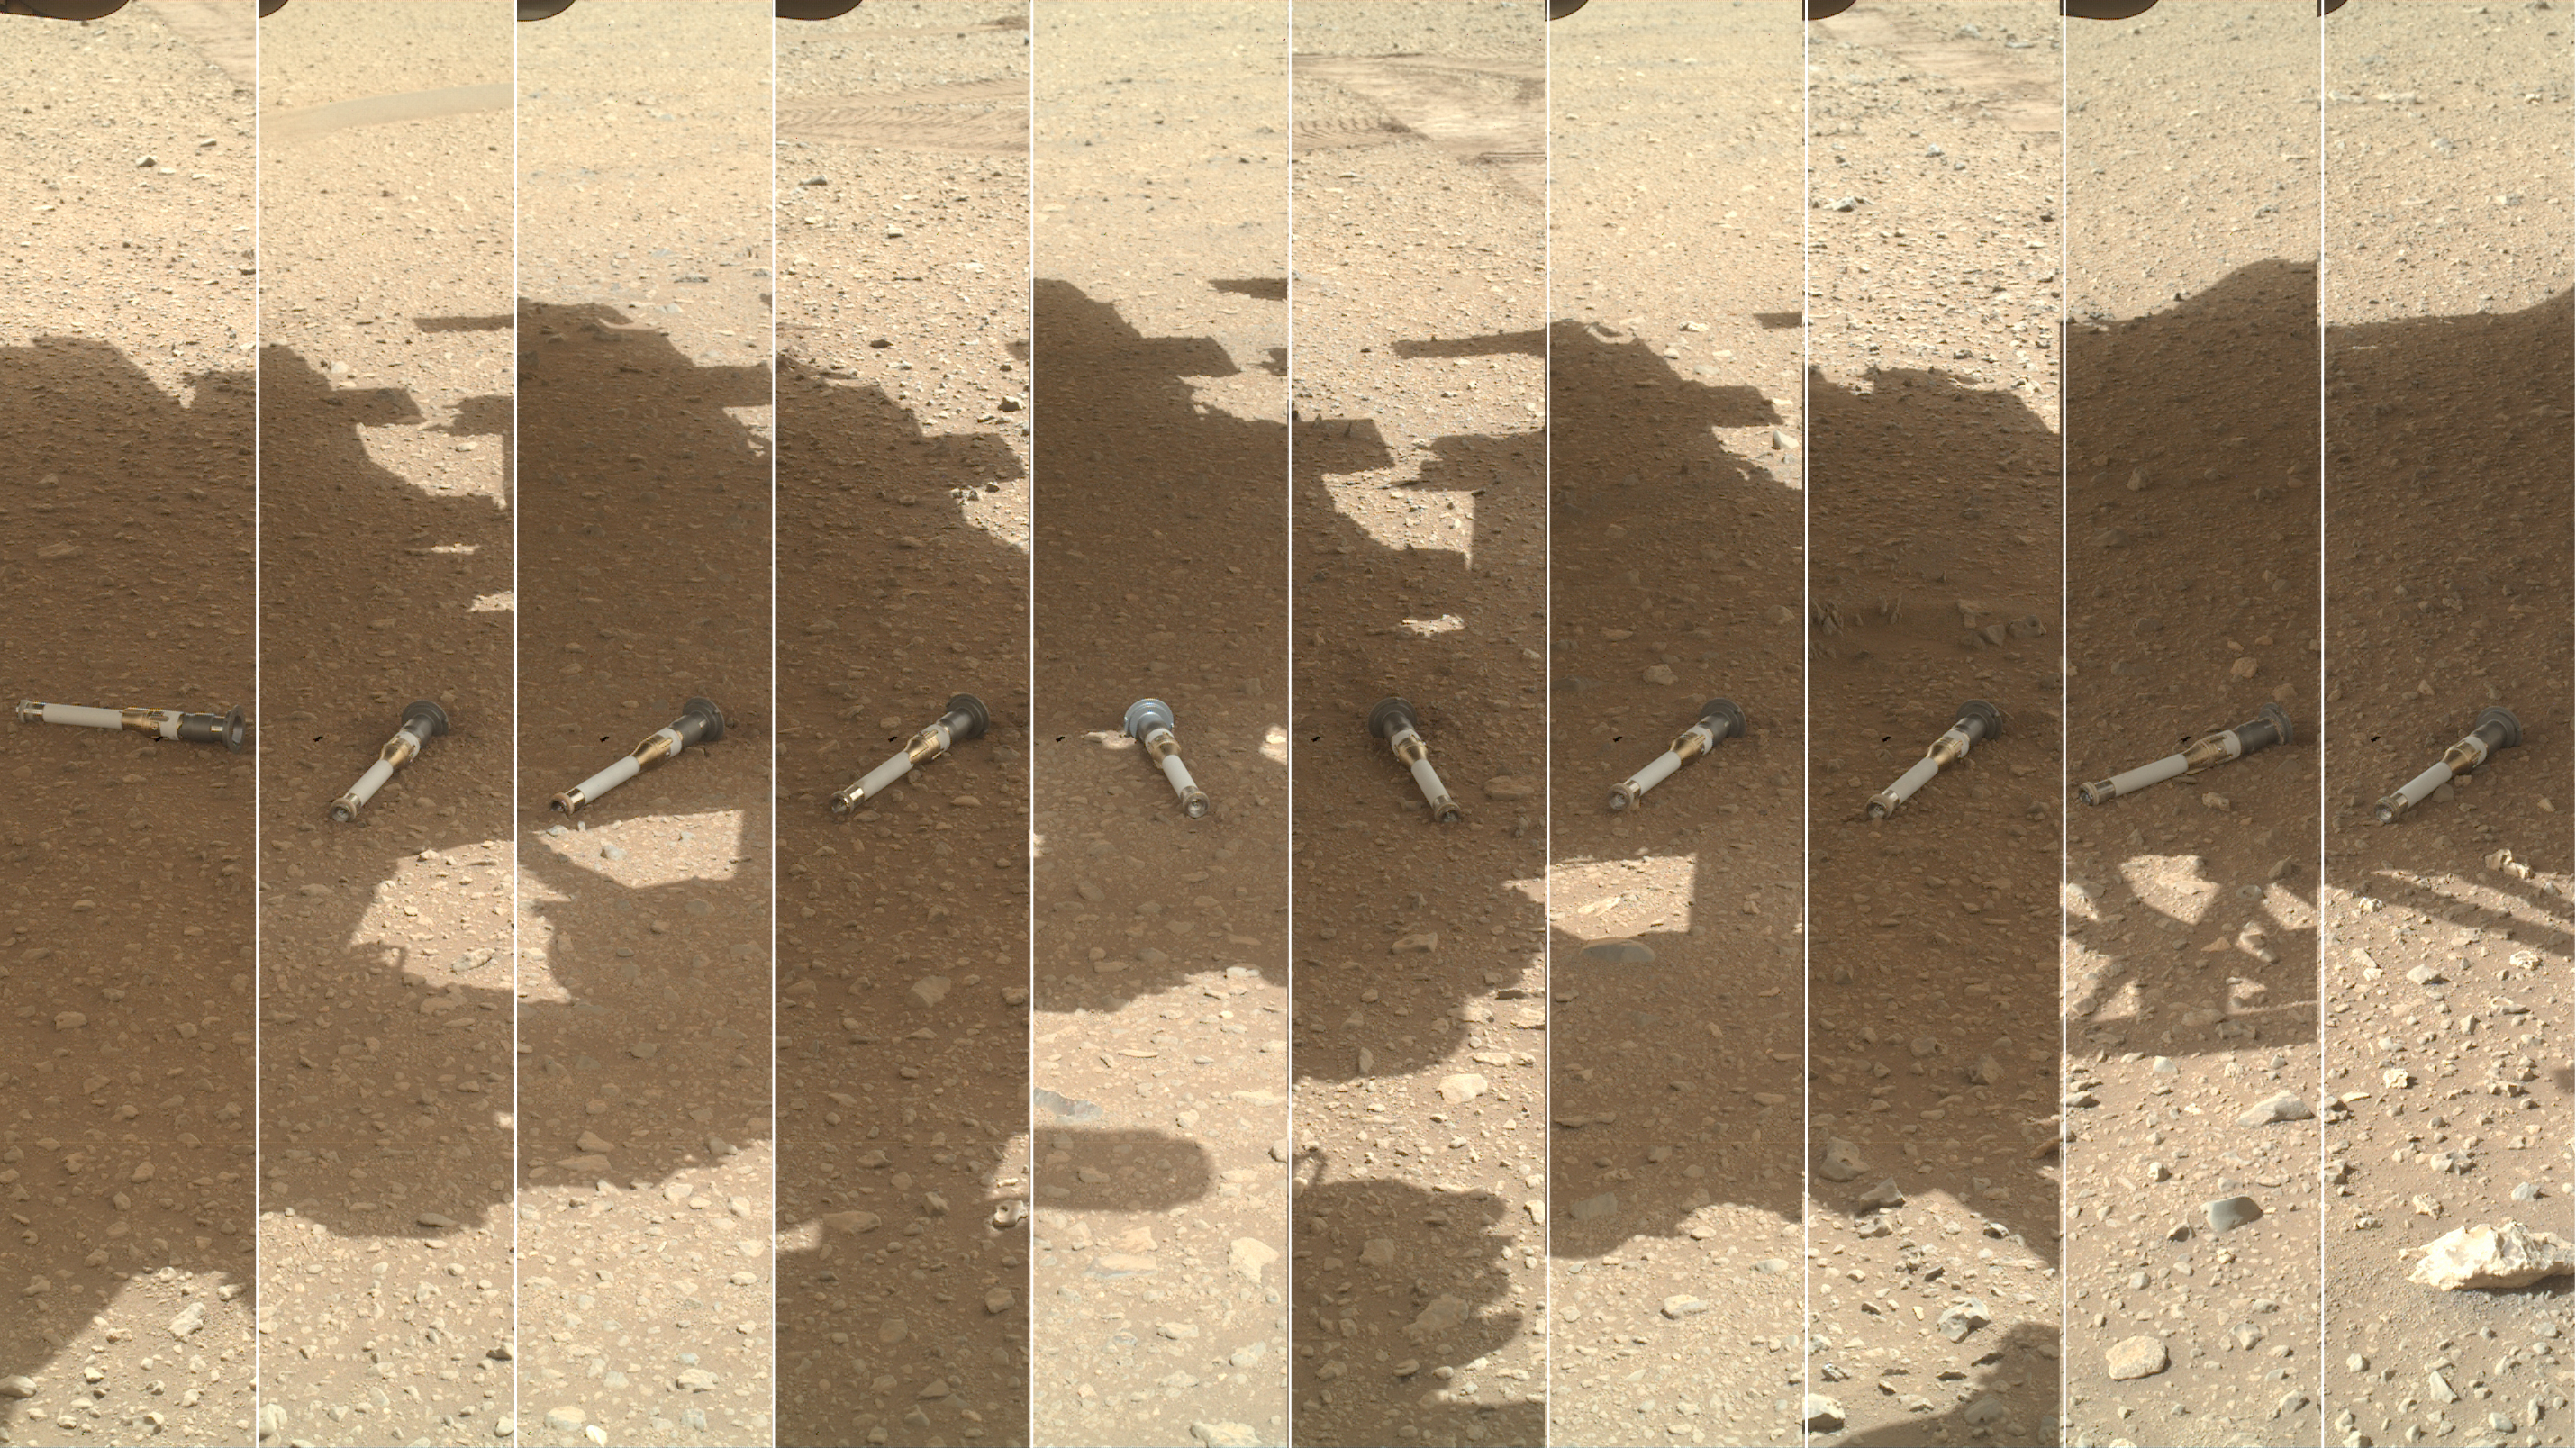

WATSON’s Photomontage of Mars Sample Depot

This photomontage shows each of the sample tubes shortly after they were deposited onto the surface by NASA’s Perseverance Mars rover, as viewed by the WATSON (Wide Angle Topographic Sensor for Operations and eNgineering) camera on the end of the rover’s 7-foot-long (2-meter-long) robotic arm.

Shown, from left, are “Malay,” “Mageik,” “Crosswind Lake,” “Roubion,” “Coulettes,” “Montdenier,” “Bearwallow,” “Skyland,” “Atsah,” and “Amalik.” Deposited from Dec. 21, 2022, to Jan. 28, 2023, these samples make up the sample depot Perseverance built at “Three Forks,” a location within Mars’ Jezero Crater.

Figure A is an alternate montage annotated with the name of each sample and the Martian day, or sol, that it was deposited.

Perseverance’s sample depot is a collection of 10 sample tubes left on the Martian surface in a zig-zag pattern. These tubes represent a backup collection of rock cores and regolith (broken rock and dust) that could be recovered in the future by the NASA-ESA (European Space Agency) Mars Sample Return campaign, which aims to bring Mars samples to Earth for closer study. Perseverance will be collecting more samples on its journey that will be considered the primary samples for return, but the mission team wants to make sure backups are available in case anything happens to the rover.

A key objective for Perseverance’s mission on Mars is astrobiology, including the search for signs of ancient microbial life. The rover will characterize the planet’s geology and past climate, pave the way for human exploration of the Red Planet, and be the first mission to collect and cache Martian rock and regolith (broken rock and dust).

Subsequent NASA missions, in cooperation with ESA (European Space Agency), would send spacecraft to Mars to collect these sealed samples from the surface and return them to Earth for in-depth analysis.

The Mars 2020 Perseverance mission is part of NASA’s Moon to Mars exploration approach, which includes Artemis missions to the Moon that will help prepare for human exploration of the Red Planet.

NASA’s Jet Propulsion Laboratory, which is managed for NASA by Caltech in Pasadena, California, built and manages operations of the Perseverance rover. WATSON was built by Malin Space Science Systems (MSSS) in San Diego and is operated jointly by MSSS and JPL.

Credit: NASA/JPL-Caltech/MSSS